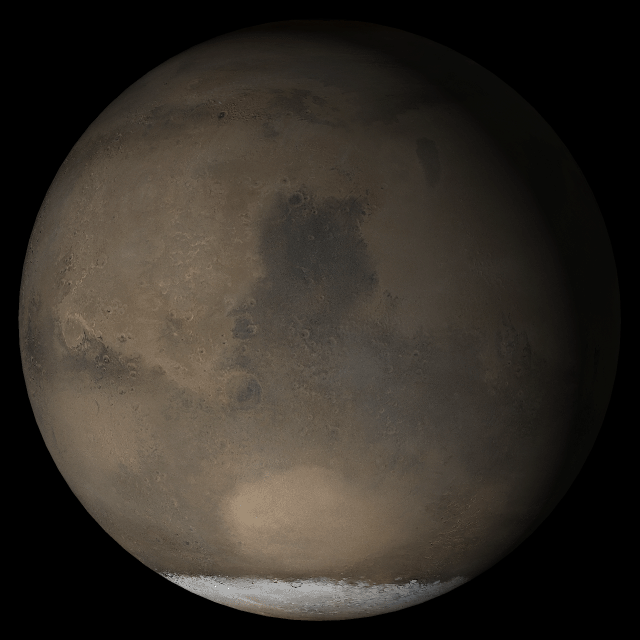

Mars at Ls 193°: Syrtis Major

19 April 2005
This picture is a composite of Mars Global Surveyor (MGS) Mars Orbiter Camera (MOC) daily global images acquired at Ls 193° during a previous Mars year. This month, Mars looks similar, as Ls 193° occurred in mid-April 2005. The picture shows the Syrtis Major face of Mars. Over the course of the month, additional faces of Mars as it appears at this time of year are being posted for MOC Picture of the Day. Ls, solar longitude, is a measure of the time of year on Mars. Mars travels 360° around the Sun in 1 Mars year. The year begins at Ls 0°, the start of northern spring and southern summer.

Season: Northern Autumn/Southern Spring

Credit: NASA/JPL/Malin Space Science Systems